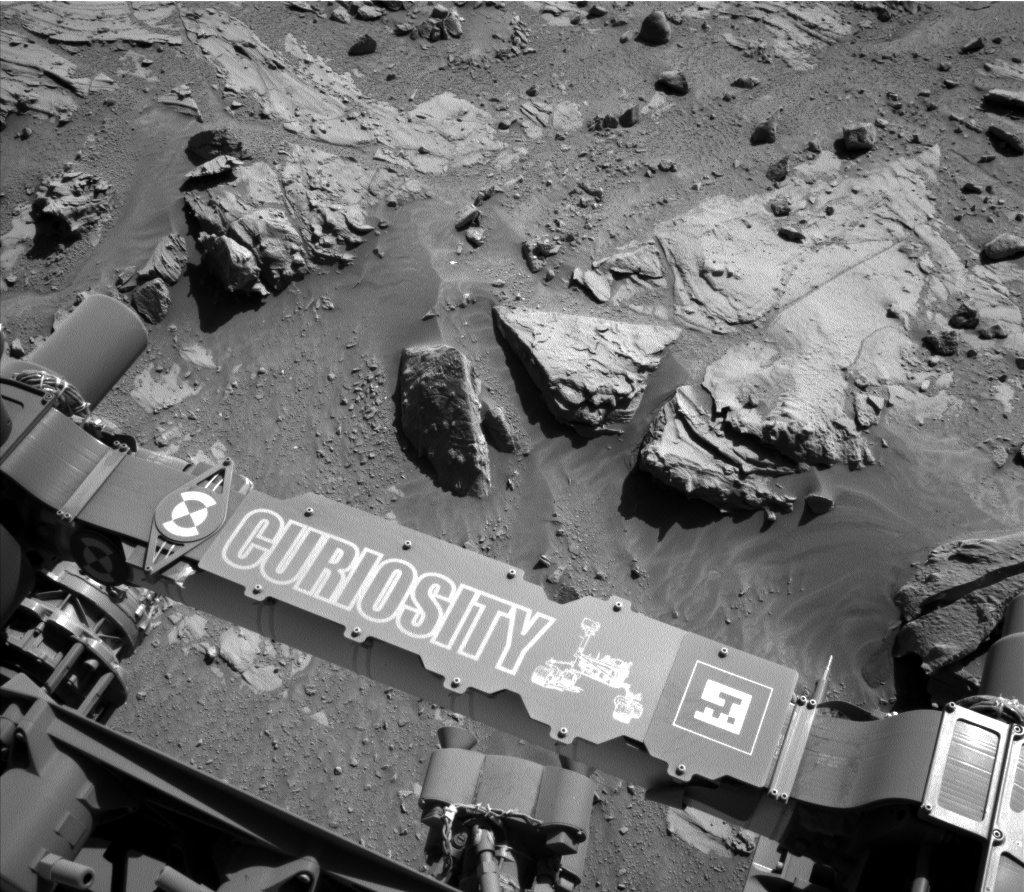

Curiosity Mars Rover Beside Sandstone Target ‘Windjana’

This image from the Navigation Camera (Navcam) on NASA’s Curiosity Mars rover shows a sandstone slab on which the rover team has selected a target, “Windjana,” for close-up examination and possible drilling. The target is on the approximately 2-foot-wide (60-centimeter-wide) rock seen in the right half of this view.

The Navcam’s left-eye camera took this image during the 609th Martian day, or sol, of Curiosity’s work on Mars (April 23, 2014). The rover’s name is written on the covering for a portion of the robotic arm, here seen stowed at the front of the vehicle.

The sandstone target’s informal name comes from Windjana Gorge in Western Australia. If this target meets criteria set by engineers and scientists, it could become the mission’s third drilled rock and the first that is not mudstone.

The rock is within a waypoint location called “the Kimberley,” where sandstone outcrops with differing resistance to wind erosion result in a stair-step pattern of layers. Windjana is within what the team calls the area’s “middle unit,” because it is intermediate between rocks that form buttes in the area and lower-lying rocks that show a pattern of striations.

NASA’s Jet Propulsion Laboratory, a division of the California Institute of Technology, Pasadena, manages the Mars Science Laboratory Project for NASA’s Science Mission Directorate, Washington. JPL designed and built the project’s Curiosity rover and the rover’s Navcam.

Credit: NASA/JPL-Caltech